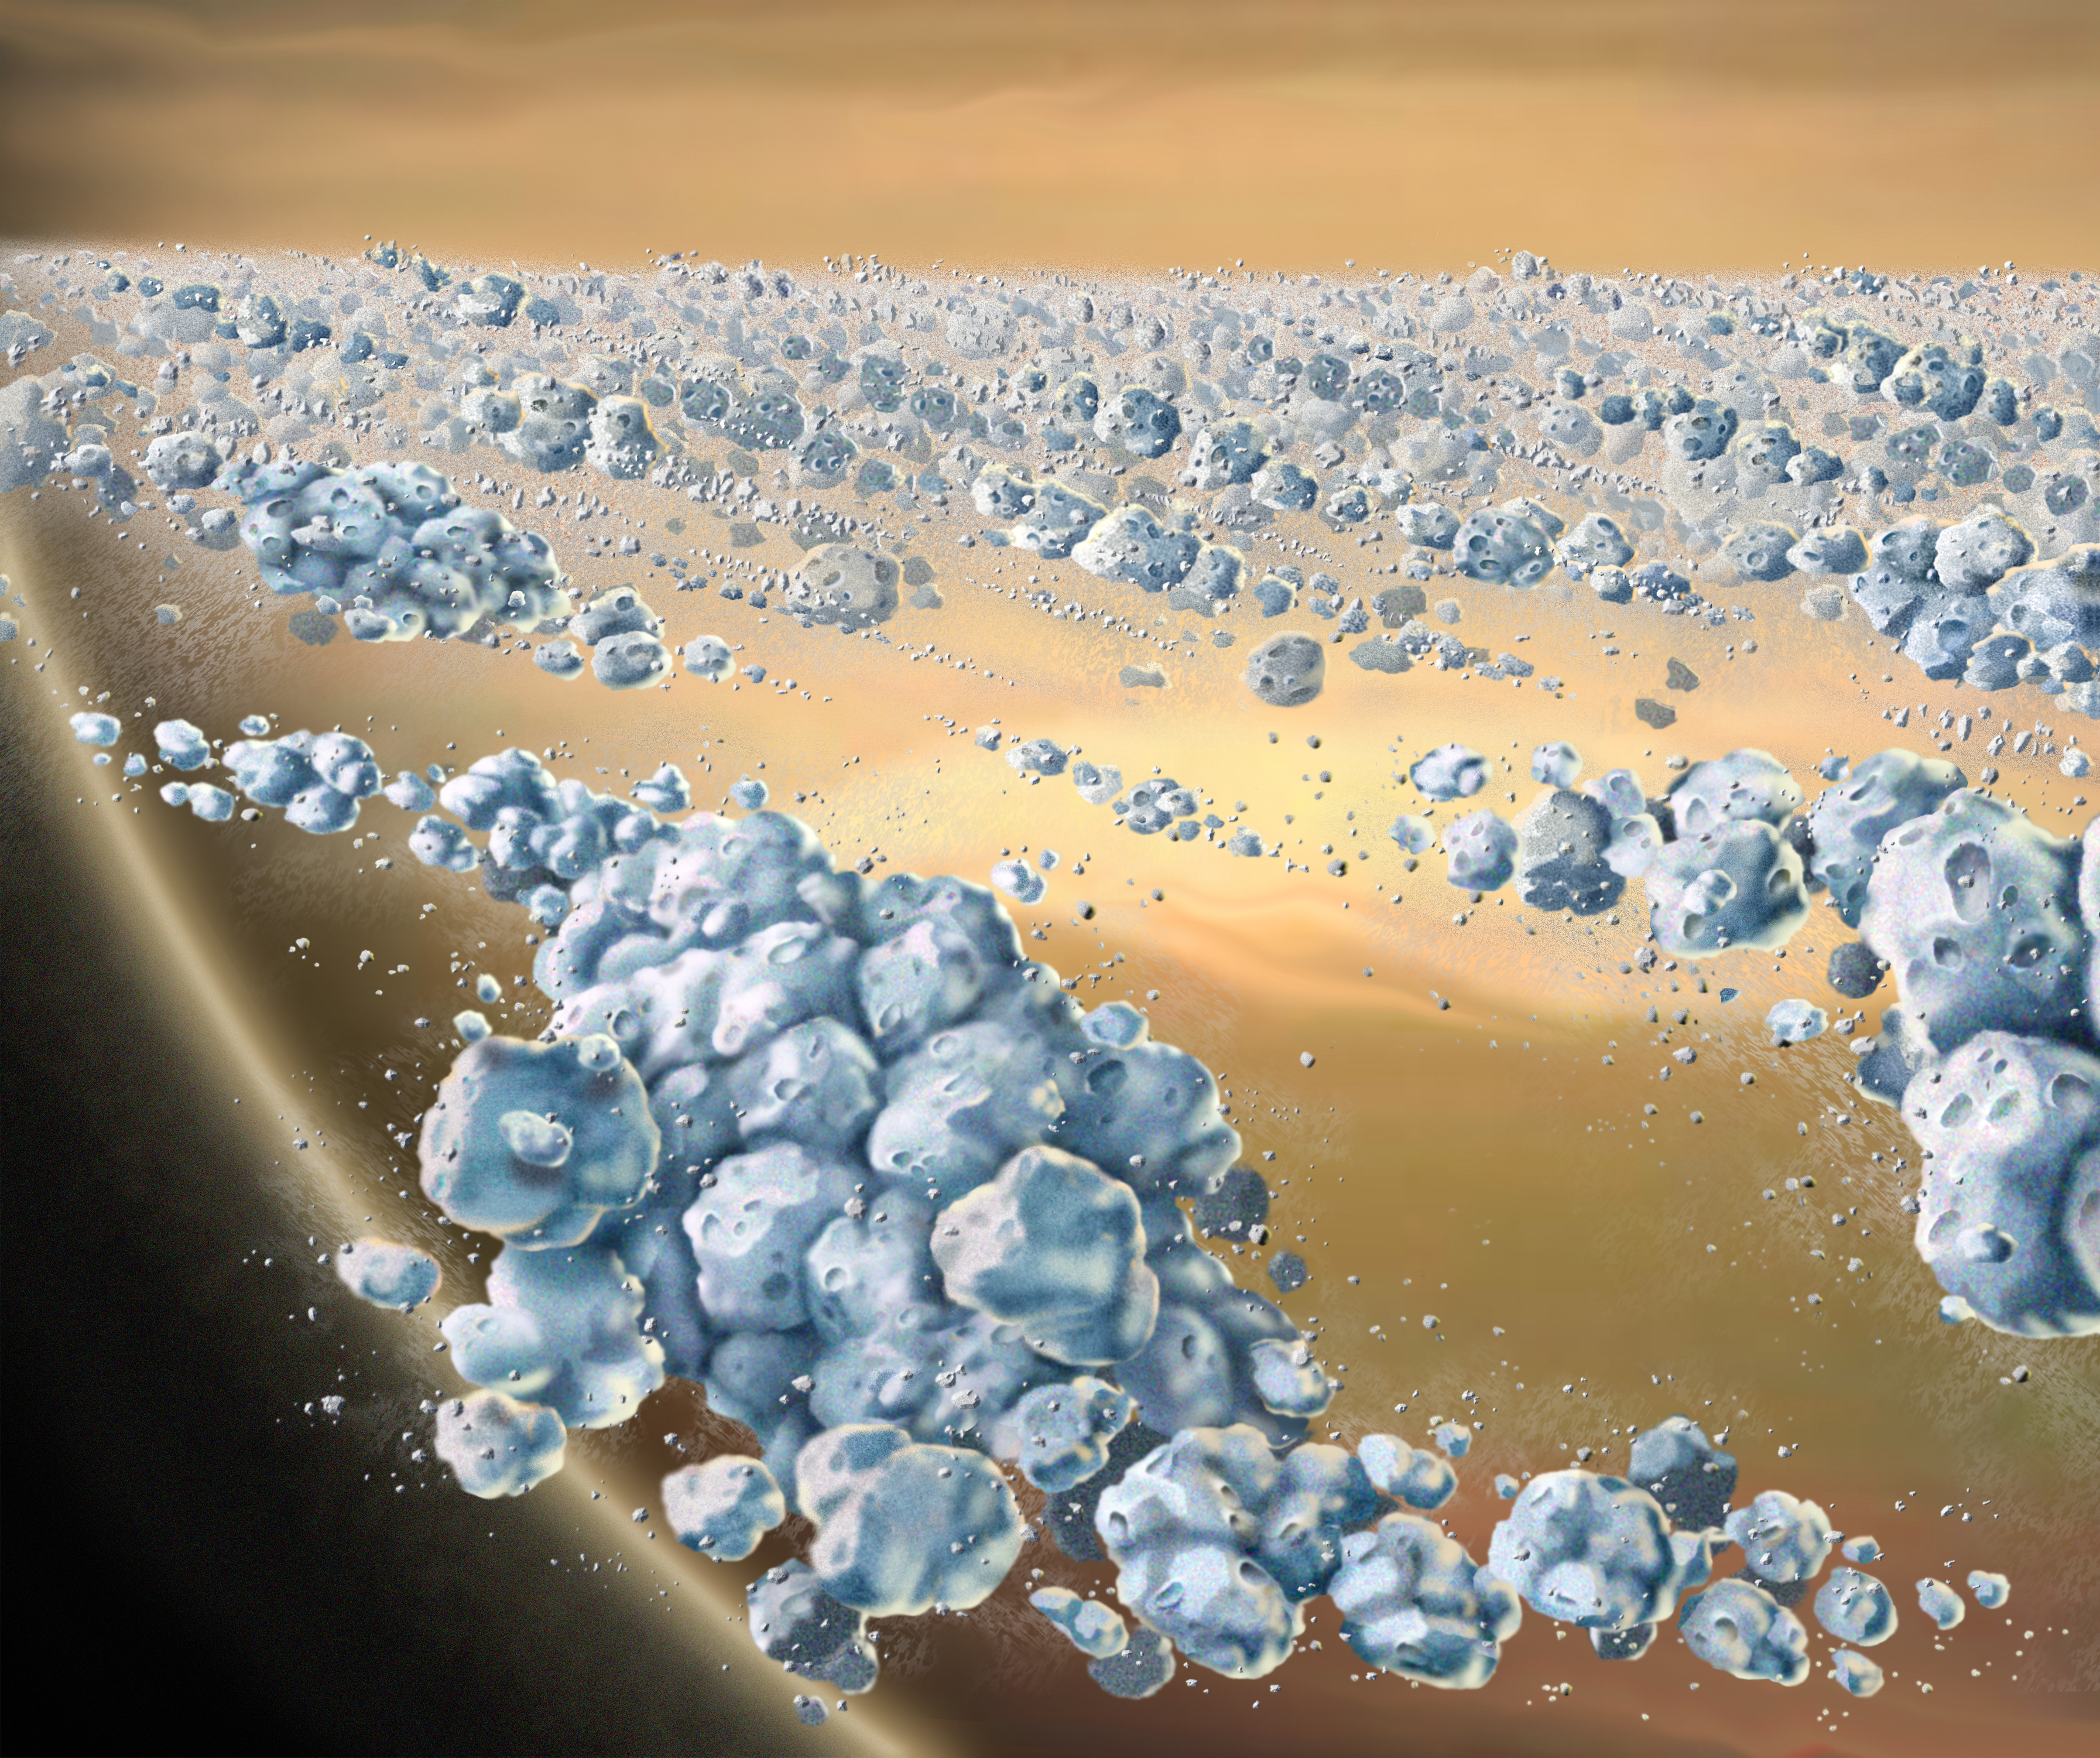

Saturn’s Recycling Rings

This is an artist concept of a close-up view of Saturn’s ring particles. The planet Saturn is seen in the background (yellow and brown). The particles (blue) are composed mostly of ice, but are not uniform. They clump together to form elongated, curved aggregates, continually forming and dispersing. The space between the clumps is mostly empty. The largest individual particles shown are a few meters (yards) across. Image by Marty Peterson, based on a 1984 image by William K. Hartmann. Hartmann’s image illustrated early research by Stuart Weidenschilling and co-workers at the Planetary Science Insitute, on dynamical ephemeral bodies in Saturn’s rings.

The Cassini-Huygens mission is a cooperative project of NASA, the European Space Agency and the Italian Space Agency. The Jet Propulsion Laboratory, a division of the California Institute of Technology in Pasadena, manages the mission for NASA’s Science Mission Directorate, Washington, D.C. The Cassini orbiter was designed, developed and assembled at JPL. The ultraviolet imaging spectrograph was designed and built at, and the team is based at the University of Colorado, Boulder.

Credit: NASA/JPL/University of Colorado